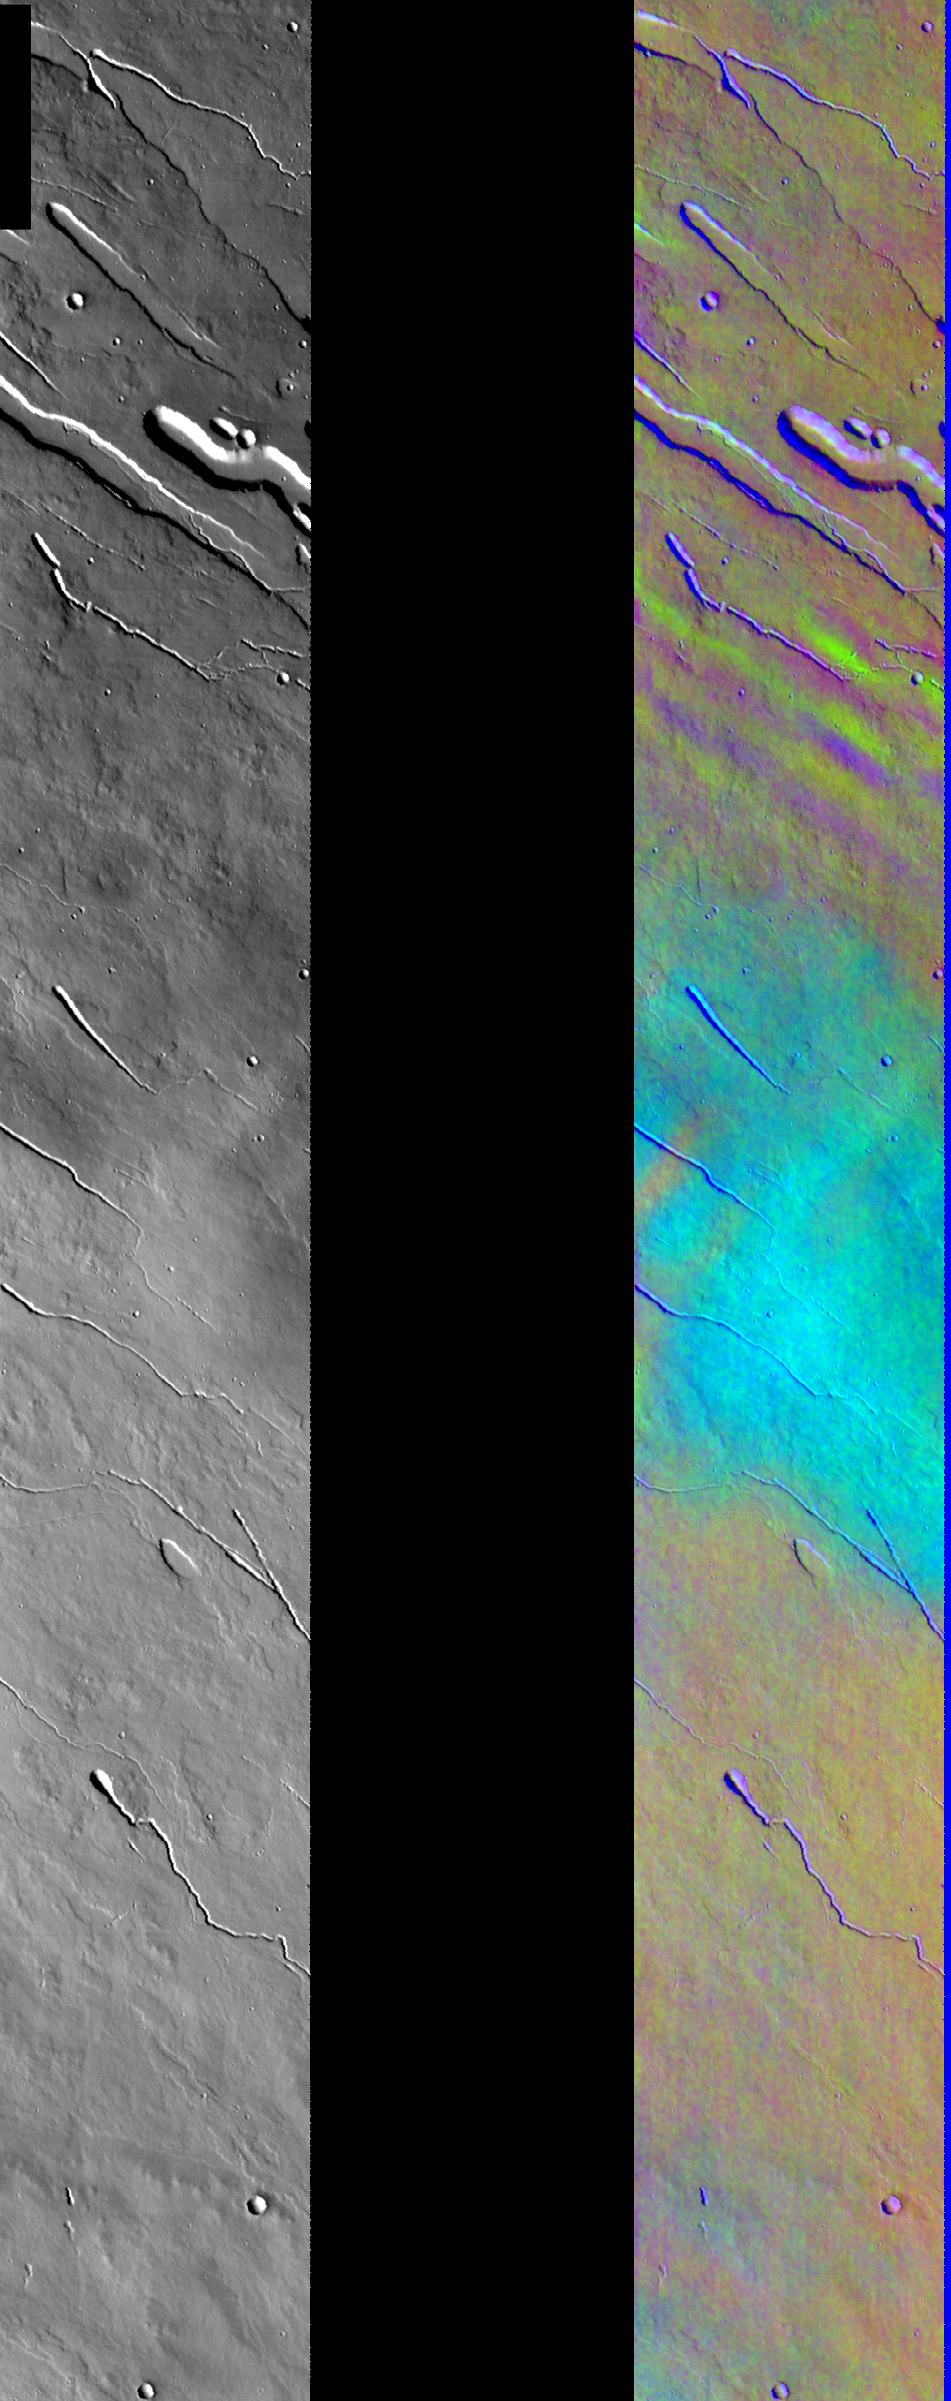

Ice Clouds in Color IR

Released August 9, 2004

This image shows two representations of the same infra-red image in the Elysium region of Mars. On the left is a grayscale image showing surface temperature, and on the right is a false-color composite made from 3 individual THEMIS bands. The false-color image is colorized using a technique called decorrelation stretch (DCS), which emphasizes the spectral differences between the bands to highlight compositional variations.

The light blue area in the center of this image is a very nice example of a water ice cloud. Water ice is frequently present in the Martian atmosphere as a thin haze. Clouds such as this one can be difficult to identify in a temperature image, but are easy to spot in the DCS images. In this case, the water ice is relatively confined and concentrated which may be due to the topography of the Elysium volcanic construct.

Image information: IR instrument. Latitude 23.2, Longitude 150.1 East (209.9 West). 100 meter/pixel resolution.

Note: this THEMIS visual image has not been radiometrically nor geometrically calibrated for this preliminary release. An empirical correction has been performed to remove instrumental effects. A linear shift has been applied in the cross-track and down-track direction to approximate spacecraft and planetary motion. Fully calibrated and geometrically projected images will be released through the Planetary Data System in accordance with Project policies at a later time.

NASA’s Jet Propulsion Laboratory manages the 2001 Mars Odyssey mission for NASA’s Office of Space Science, Washington, D.C. The Thermal Emission Imaging System (THEMIS) was developed by Arizona State University, Tempe, in collaboration with Raytheon Santa Barbara Remote Sensing. The THEMIS investigation is led by Dr. Philip Christensen at Arizona State University. Lockheed Martin Astronautics, Denver, is the prime contractor for the Odyssey project, and developed and built the orbiter. Mission operations are conducted jointly from Lockheed Martin and from JPL, a division of the California Institute of Technology in Pasadena.

Credit: NASA/JPL/Arizona State University